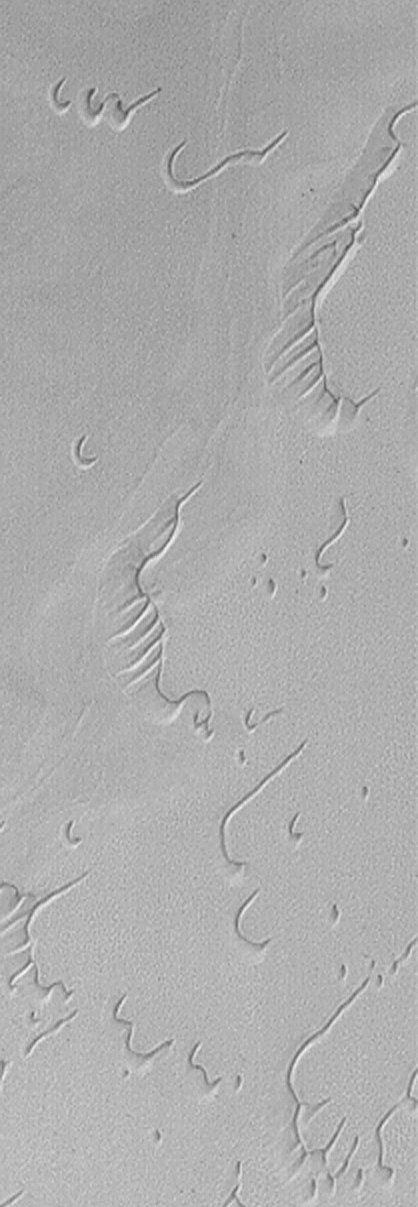

Dunes in Twilight

17 January 2004
This Mars Global Surveyor (MGS) Mars Orbiter Camera (MOC) image shows frost-covered north polar dunes in early January 2004. When this picture was taken, the dunes were in twilight, just before the late winter dawn that would come a few days later. These dunes spent many of the last several months in complete darkness. In this image, they are illuminated only by sunlight that has been scattered over the horizon by the martian atmosphere. These dunes are located near 77.0°N, 246.2°W. The image covers an area 3 km (1.9 mi) wide and has been expanded by 200% from its original 12 meters (39 ft.) per pixel scale. While the sun had not yet risen when the image was obtained, illumination is mostly from the lower left.

Credit: NASA/JPL/Malin Space Science Systems